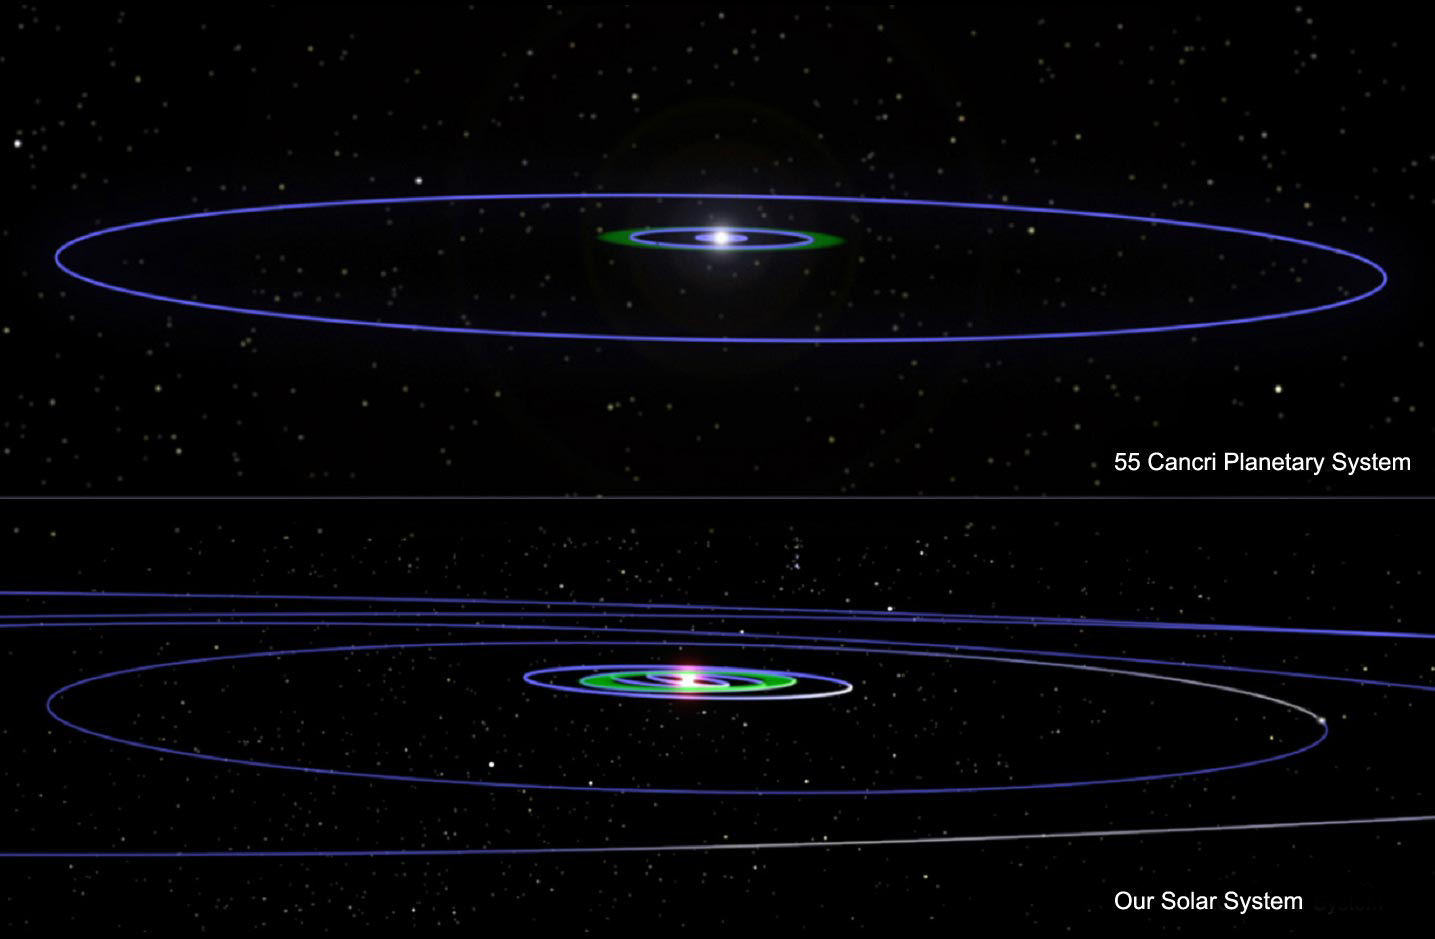

Our Solar System’s Cousin? (Artist Concept)

This artist’s concept illustrates two planetary systems — 55 Cancri (top) and our own. Blue lines show the orbits of planets, including the dwarf planet Pluto in our solar system. The 55 Cancri system is currently the closest known analogue to our solar system, yet there are some fundamental differences.

The similarities begin with the stars themselves, which are about the same mass and age. Both stars also host big families of planets. Our solar system has eight planets, while 55 Cancri has five, making it the record-holder for having the most known exoplanets. In fact, 55 Cancri could have additional planets, possibly even rocky ones that are too small to be seen with current technologies. All of the planets in the two systems have nearly circular orbits.

In addition, both planetary systems have giant planets in their outer regions. The giant located far away from 55 Cancri is four times the mass of our Jupiter, and completes one orbit every 14 years at a distance of five times that between Earth and the sun (about 868 million kilometers or 539 million miles). Our Jupiter completes one orbit around the sun every 11.9 years, also at about five times the Earth-sun distance (778 million kilometers or 483 million miles). Fifty-five Cancri is still the only known star besides ours with a planet in a distant Jupiter-like orbit. Both systems also contain inner planets that are less massive than their outer planets.

The differences begin with the planets’ masses. The planets orbiting 55 Cancri are all larger than Earth, and represent a “souped-up” version of our own solar system. In fact, this is the first star that boasts more giant planets than our sun!

The arrangement of the planetary systems is also different. The inner four planets of 55 Cancri are all closer to the star than Earth is to the sun. The closest, about the mass of Uranus, whips around the star in just under three days at a distance of approximately 5.6 million kilometers (3.5 million miles). The second planet out from the star is a little smaller than Jupiter and completes one orbit every 14.7 days at a distance of approximately 17.9 million kilometers (11.2 million miles). The third planet out from the star is similar in mass to Saturn and completes one orbit every 44 days at a distance of approximately 35.9 million kilometers (22.3 million miles). The fourth planet is about half the mass of Saturn, orbits every 260 days and is approximately 116.7 million kilometers (72.5 million miles) away from the star.

Credit: NASA/JPL-Caltech